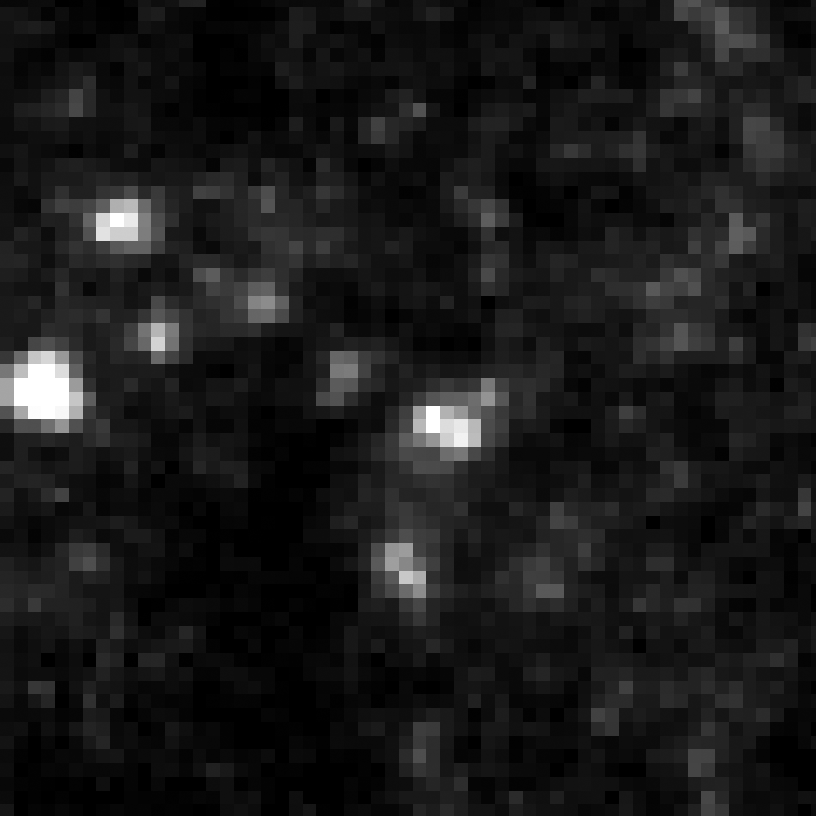

Eta Twin-2 (HST)

Object Name: Eta Twin-2

Credit: NASA, ESA, and R. Khan (GSFC and ORAU)